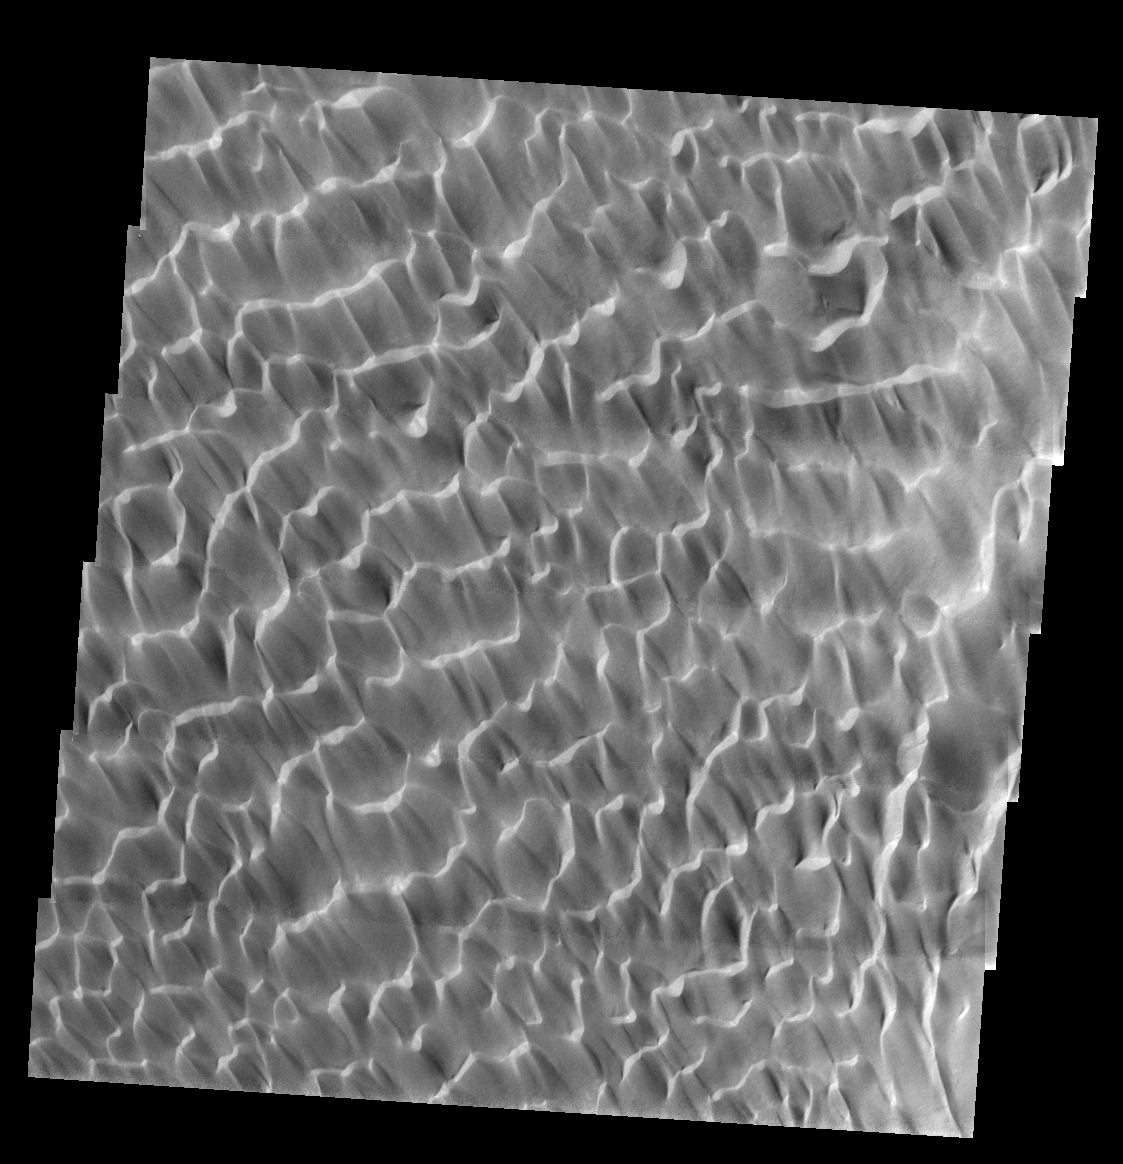

THEMIS Images as Art #6

Released 7 February 2004

Humanity is a very visual species. We rely on our eyes to tell us what is going on in the world around us. Put any image in front of a person and that person will examine the picture looking for anything familiar. Even if the examiner has no idea what he/she is looking at in a picture, he/she will still be able to make a statement about the picture, usually preceded by the words “it looks like…” The image above is part of the surface of Mars, but is presented for its artistic value rather than its scientific value. When first viewed, this image solicited a statement that “it looks like…” something seen in everyday life.

The sunlight reflecting off these dunes gives a very aquatic feel to this area, as if we were looking at ripples of water.

Note: this THEMIS visual image has not been radiometrically nor geometrically calibrated for this preliminary release. An empirical correction has been performed to remove instrumental effects. A linear shift has been applied in the cross-track and down-track direction to approximate spacecraft and planetary motion. Fully calibrated and geometrically projected images will be released through the Planetary Data System in accordance with Project policies at a later time.

NASA’s Jet Propulsion Laboratory manages the 2001 Mars Odyssey mission for NASA’s Office of Space Science, Washington, D.C. The Thermal Emission Imaging System (THEMIS) was developed by Arizona State University, Tempe, in collaboration with Raytheon Santa Barbara Remote Sensing. The THEMIS investigation is led by Dr. Philip Christensen at Arizona State University. Lockheed Martin Astronautics, Denver, is the prime contractor for the Odyssey project, and developed and built the orbiter. Mission operations are conducted jointly from Lockheed Martin and from JPL, a division of the California Institute of Technology in Pasadena.

Credit: NASA/JPL/Arizona State University